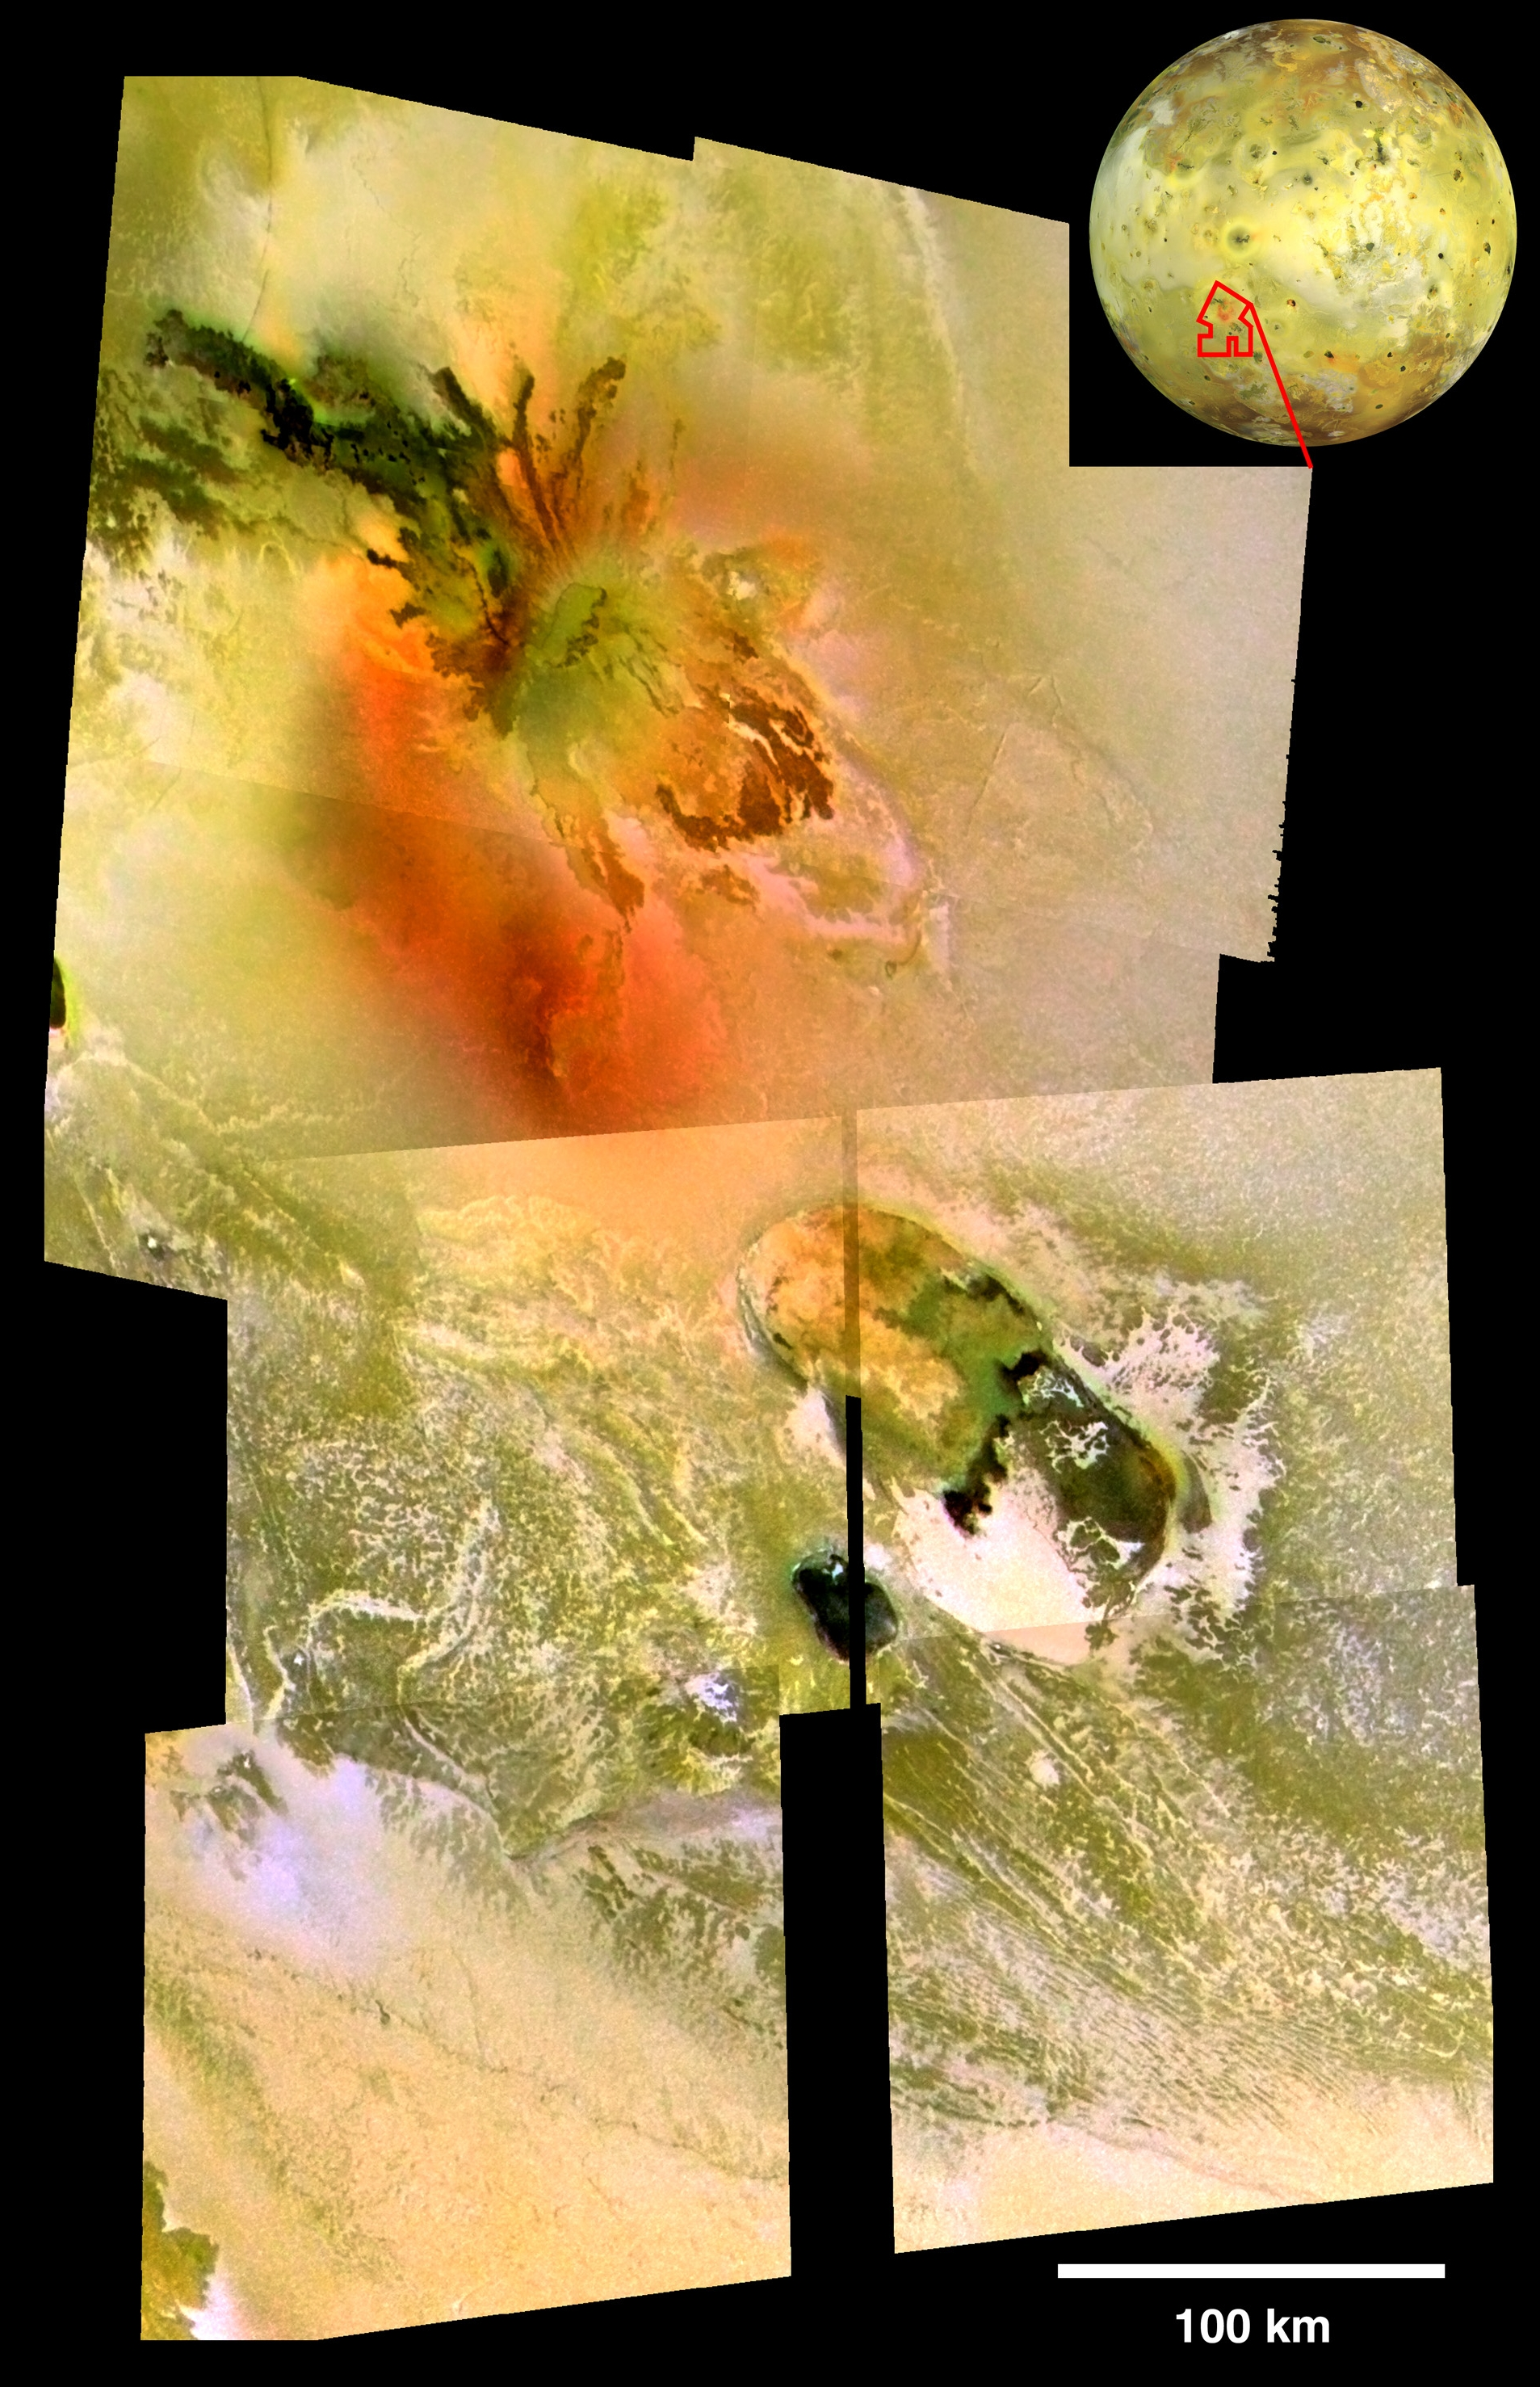

Io’s Culann-Tohil Region in Color

Repeated flybys of Io by NASA’s Galileo spacecraft have allowed scientists to develop an understanding of Io’s Tohil-Culann region of interconnected volcanoes and mountains.

An active volcano named Culann Patera (top center) is one of the most colorful volcanoes on Jupiter’s innermost large moon (see PIA02535). It lies just north of an enigmatic mountain called Tohil Mons (see PIA03600). This mosaic image uses high-resolution Galileo images of Culann (200 meters or 660 feet per picture element) from the November 1999 flyby and high-resolution images of Tohil (165 meters or 540 feet per picture element) from the February 2000 flyby, and combines them with lower-resolution color images (1.4 kilometers or 0.9 mile per picture element) taken during the July 1999 flyby. Using the combined information, Galileo scientists have identified relationships among many colorful features in this complex.

The volcano Culann has produced both dark black and dark red lava flows, as well as diffuse, inner and outer rings of red and yellowish sulfur particles from explosive plumes (for example, PIA02502). Molten silicate rock inside Culann must occasionally mix with subsurface reservoirs of sulfur and sulfur dioxide to produce the plume deposits. The green color at the center of Culann and inside the older volcano Tohil Patera (center right) forms when red sulfur plume deposits land on dark black silicate lava flows and form a green veneer. The large white patch in southwestern Tohil Patera is rich in sulfur dioxide, and comparison with higher-resolution views (for example, PIA03527) suggests that this might be a region of cold sulfur dioxide flows. The small white patches on the mountain Tohil Mons might be deposits of sulfur dioxide snow that accumulate in grooves and at the bases of steep slopes in colder areas on the mountain. At upper right is a global view of Io showing the location of the mosaic.

Although Tohil Mons rises up to 6 kilometers (19,700 feet) above Io’s plains, it is difficult to see in this image because the Sun was behind Galileo at the time it was taken. The topography of the mountainous region is clearer in a mosaic of images taken when the Sun was low in the sky, with illumination from the right (see figure below) The side-lit mosaic combines a high-resolution (330 meters or 1,100 feet per picture element) image from October 2001 with lower-resolution color images (1.4 kilometers or 0.9 mile per picture element) from July 1999.

North is to the top of all images.

The Jet Propulsion Laboratory, a division of the California Institute of Technology in Pasadena, manages the Galileo mission for NASA’s Office of Space Science, Washington, D.C.

Credit: NASA/JPL/University of Arizona/Arizona State University